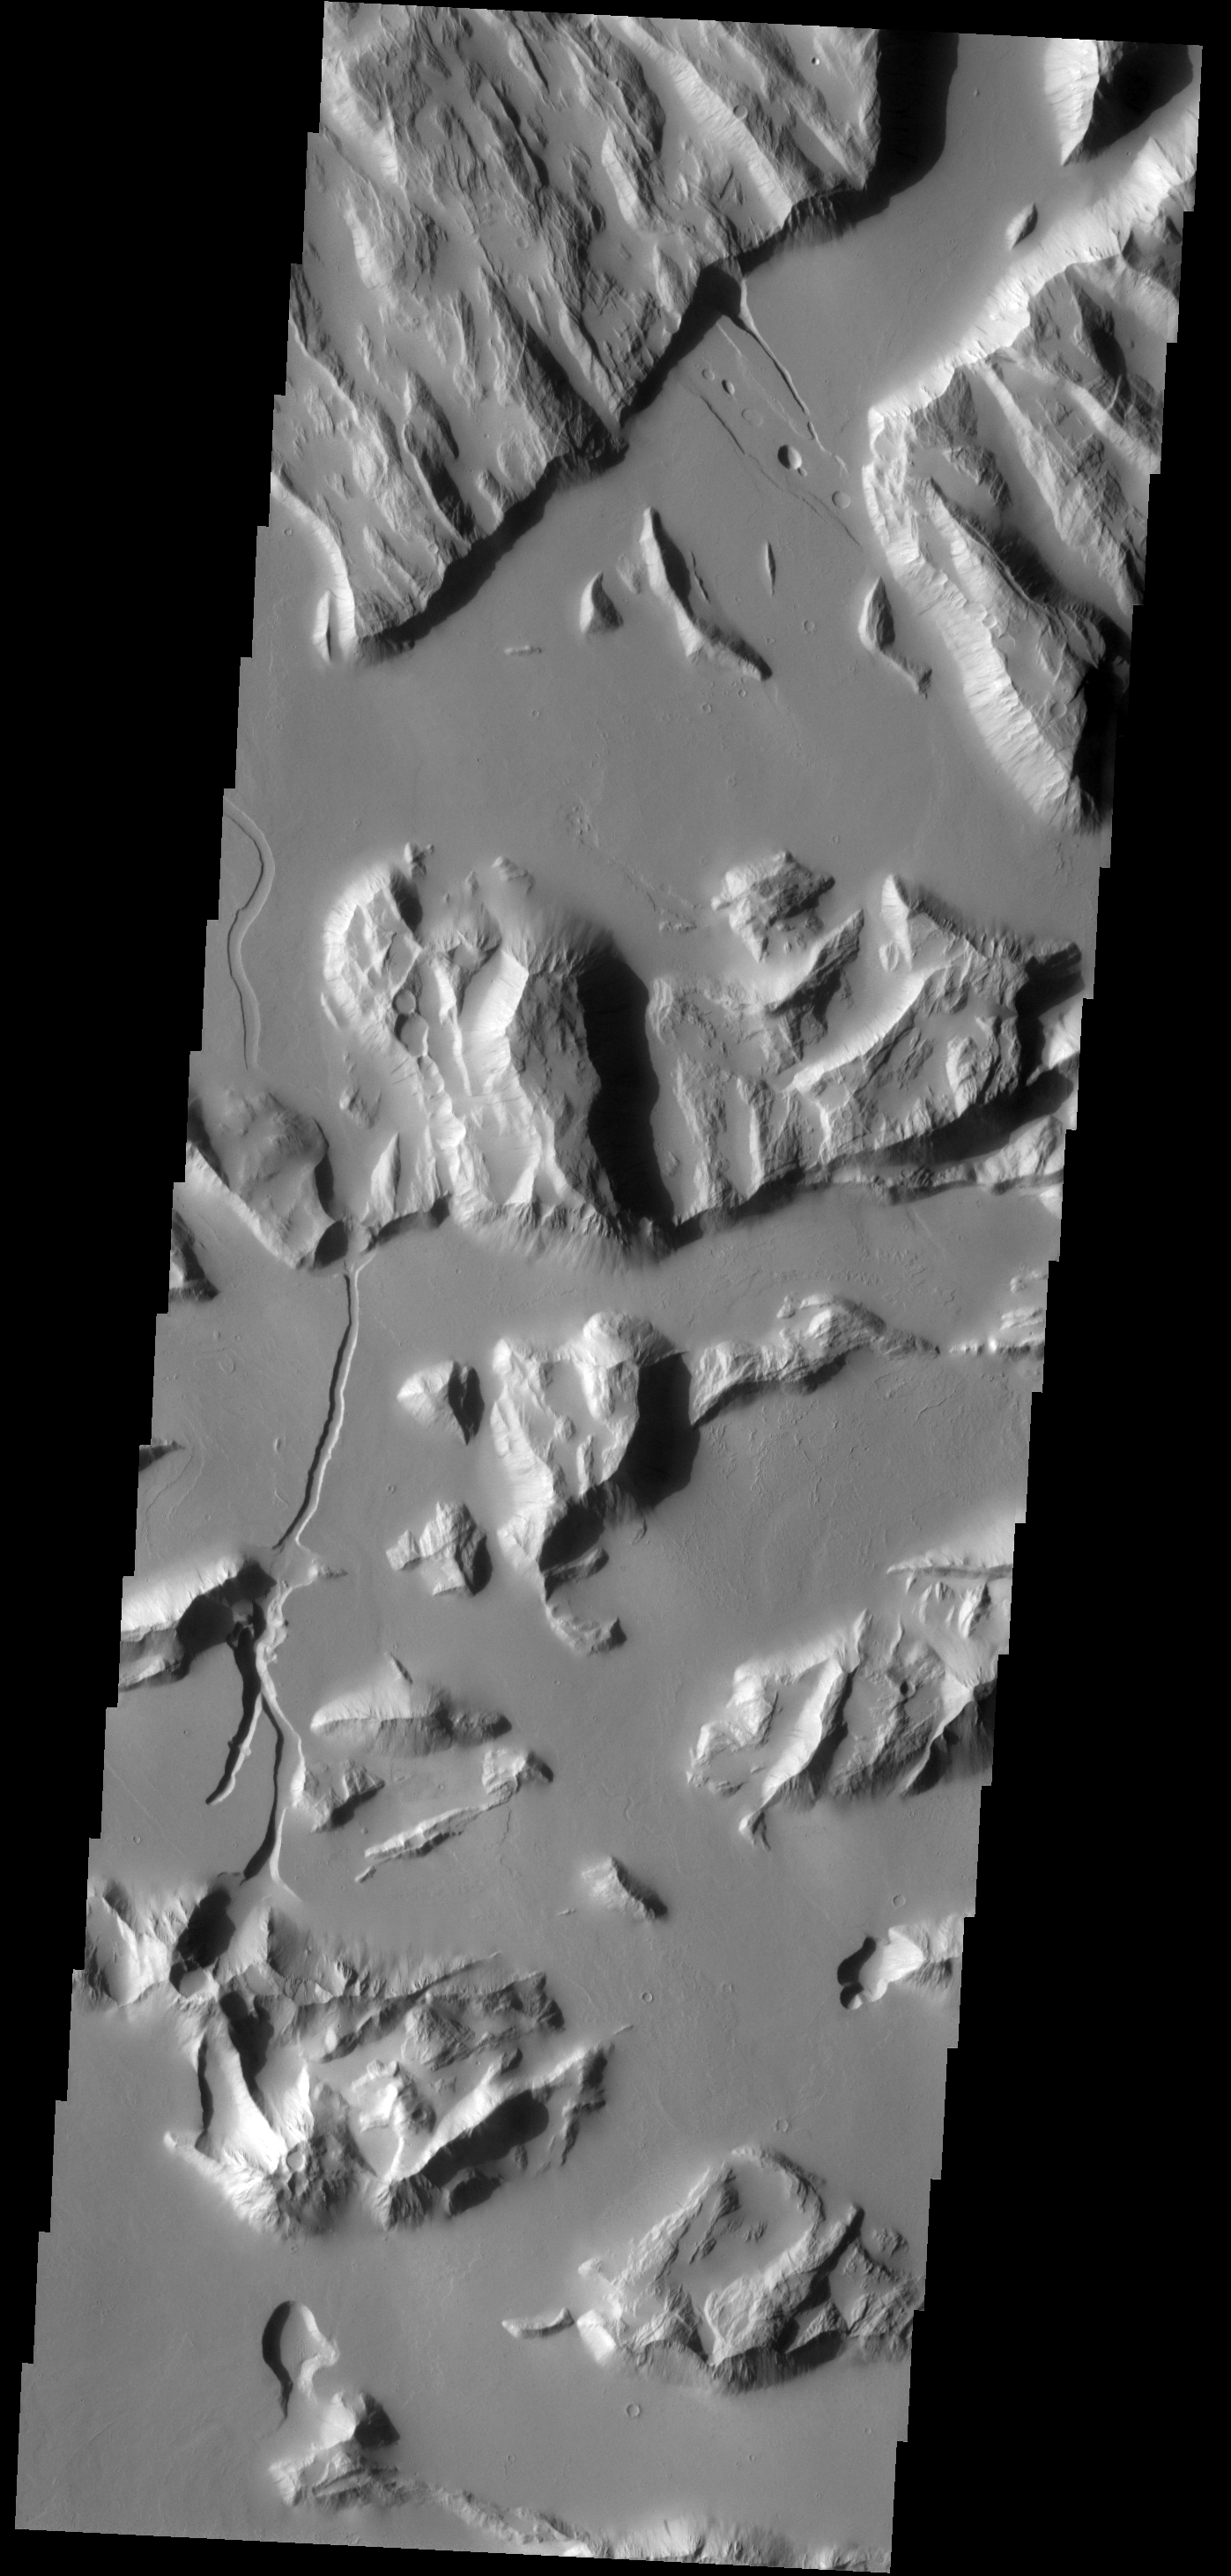

Sulci Gordii

These ridges and channeled lows are part of Sulci Gordii.

Image information: VIS instrument. Latitude 18.6N, Longitude 233.8E. 18 meter/pixel resolution.

Please see the THEMIS Data Citation Note for details on crediting THEMIS images.

Note: this THEMIS visual image has not been radiometrically nor geometrically calibrated for this preliminary release. An empirical correction has been performed to remove instrumental effects. A linear shift has been applied in the cross-track and down-track direction to approximate spacecraft and planetary motion. Fully calibrated and geometrically projected images will be released through the Planetary Data System in accordance with Project policies at a later time.

NASA’s Jet Propulsion Laboratory manages the 2001 Mars Odyssey mission for NASA’s Office of Space Science, Washington, D.C. The Thermal Emission Imaging System (THEMIS) was developed by Arizona State University, Tempe, in collaboration with Raytheon Santa Barbara Remote Sensing. The THEMIS investigation is led by Dr. Philip Christensen at Arizona State University. Lockheed Martin Astronautics, Denver, is the prime contractor for the Odyssey project, and developed and built the orbiter. Mission operations are conducted jointly from Lockheed Martin and from JPL, a division of the California Institute of Technology in Pasadena.

Credit: NASA/JPL/ASU